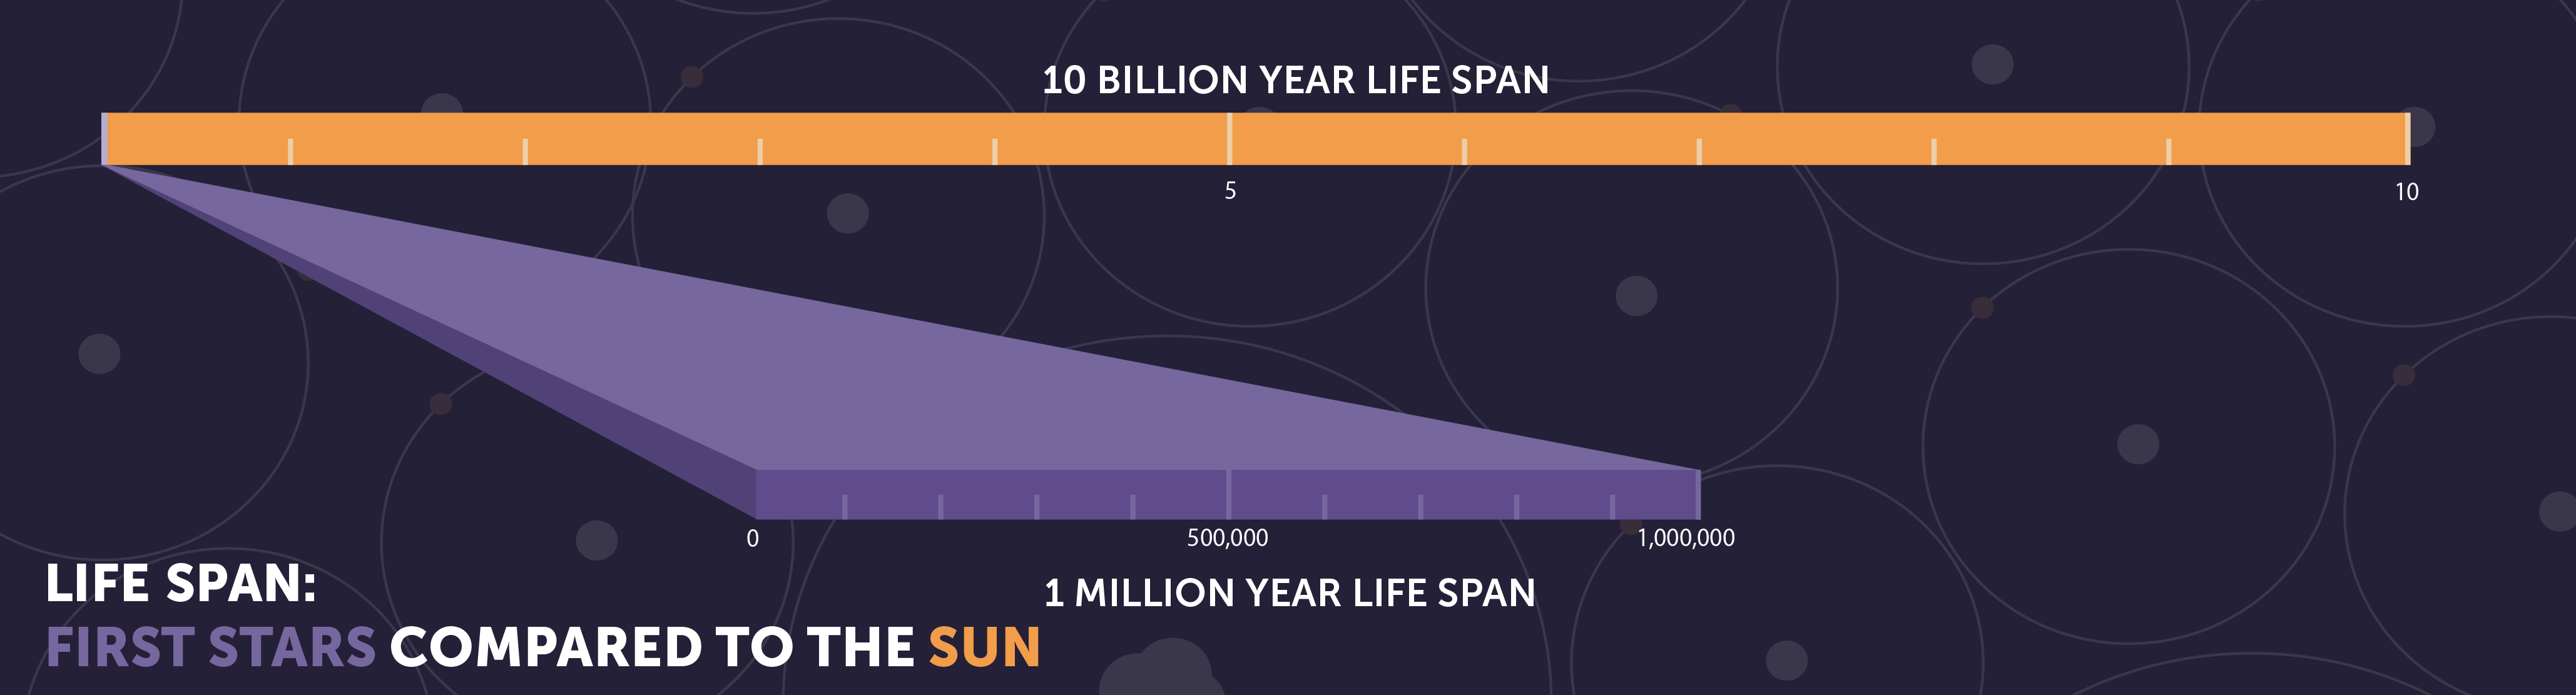

Life Span: First Stars Compared to the Sun

A star 60 times the mass of the Sun would shine for less than a million years. If the first stars were all this massive, they would have burned out long ago.

Credit: Image: NASA, ESA, CSA, STScI